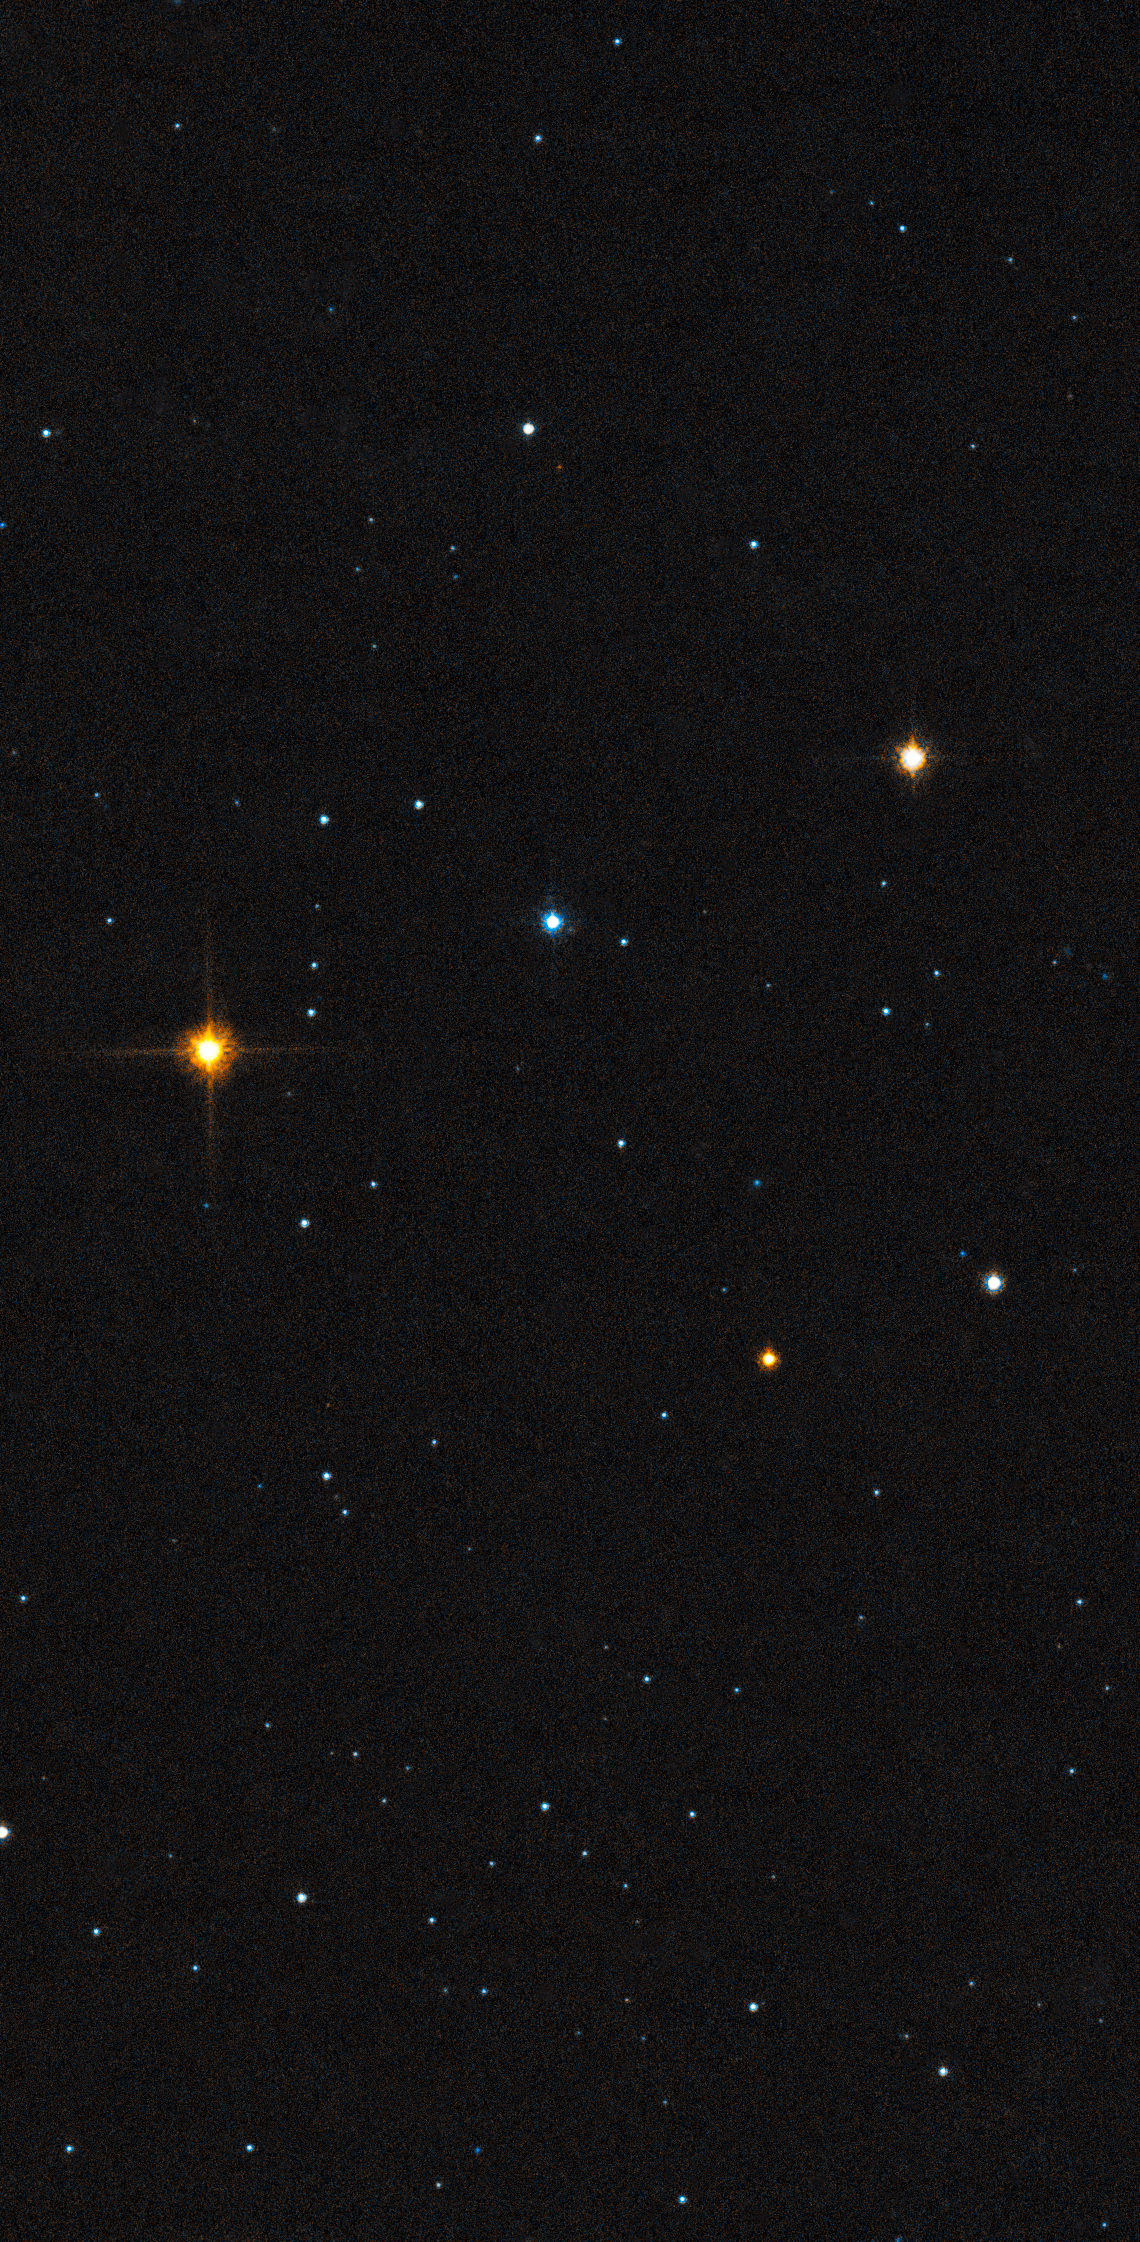

Leo IV Stars

Object Name: Leo IV
Object Description: Ultra-Faint Dwarf Galaxy
Instrument: HST/ACS/WFC
Filters: F606W (V) and F814W (I)
Exposure Time: 11.4 hours

This image is a composite of separate exposures acquired by the ACS instrument. Several filters were used to sample various wavelengths. The color results from assigning different hues (colors) to each monochromatic (grayscale) image associated with an individual filter. In this case, the assigned colors are: Blue: F606W (V) Orange: F814W (I)

Credit: NASA, ESA, and T. Brown (STScI)